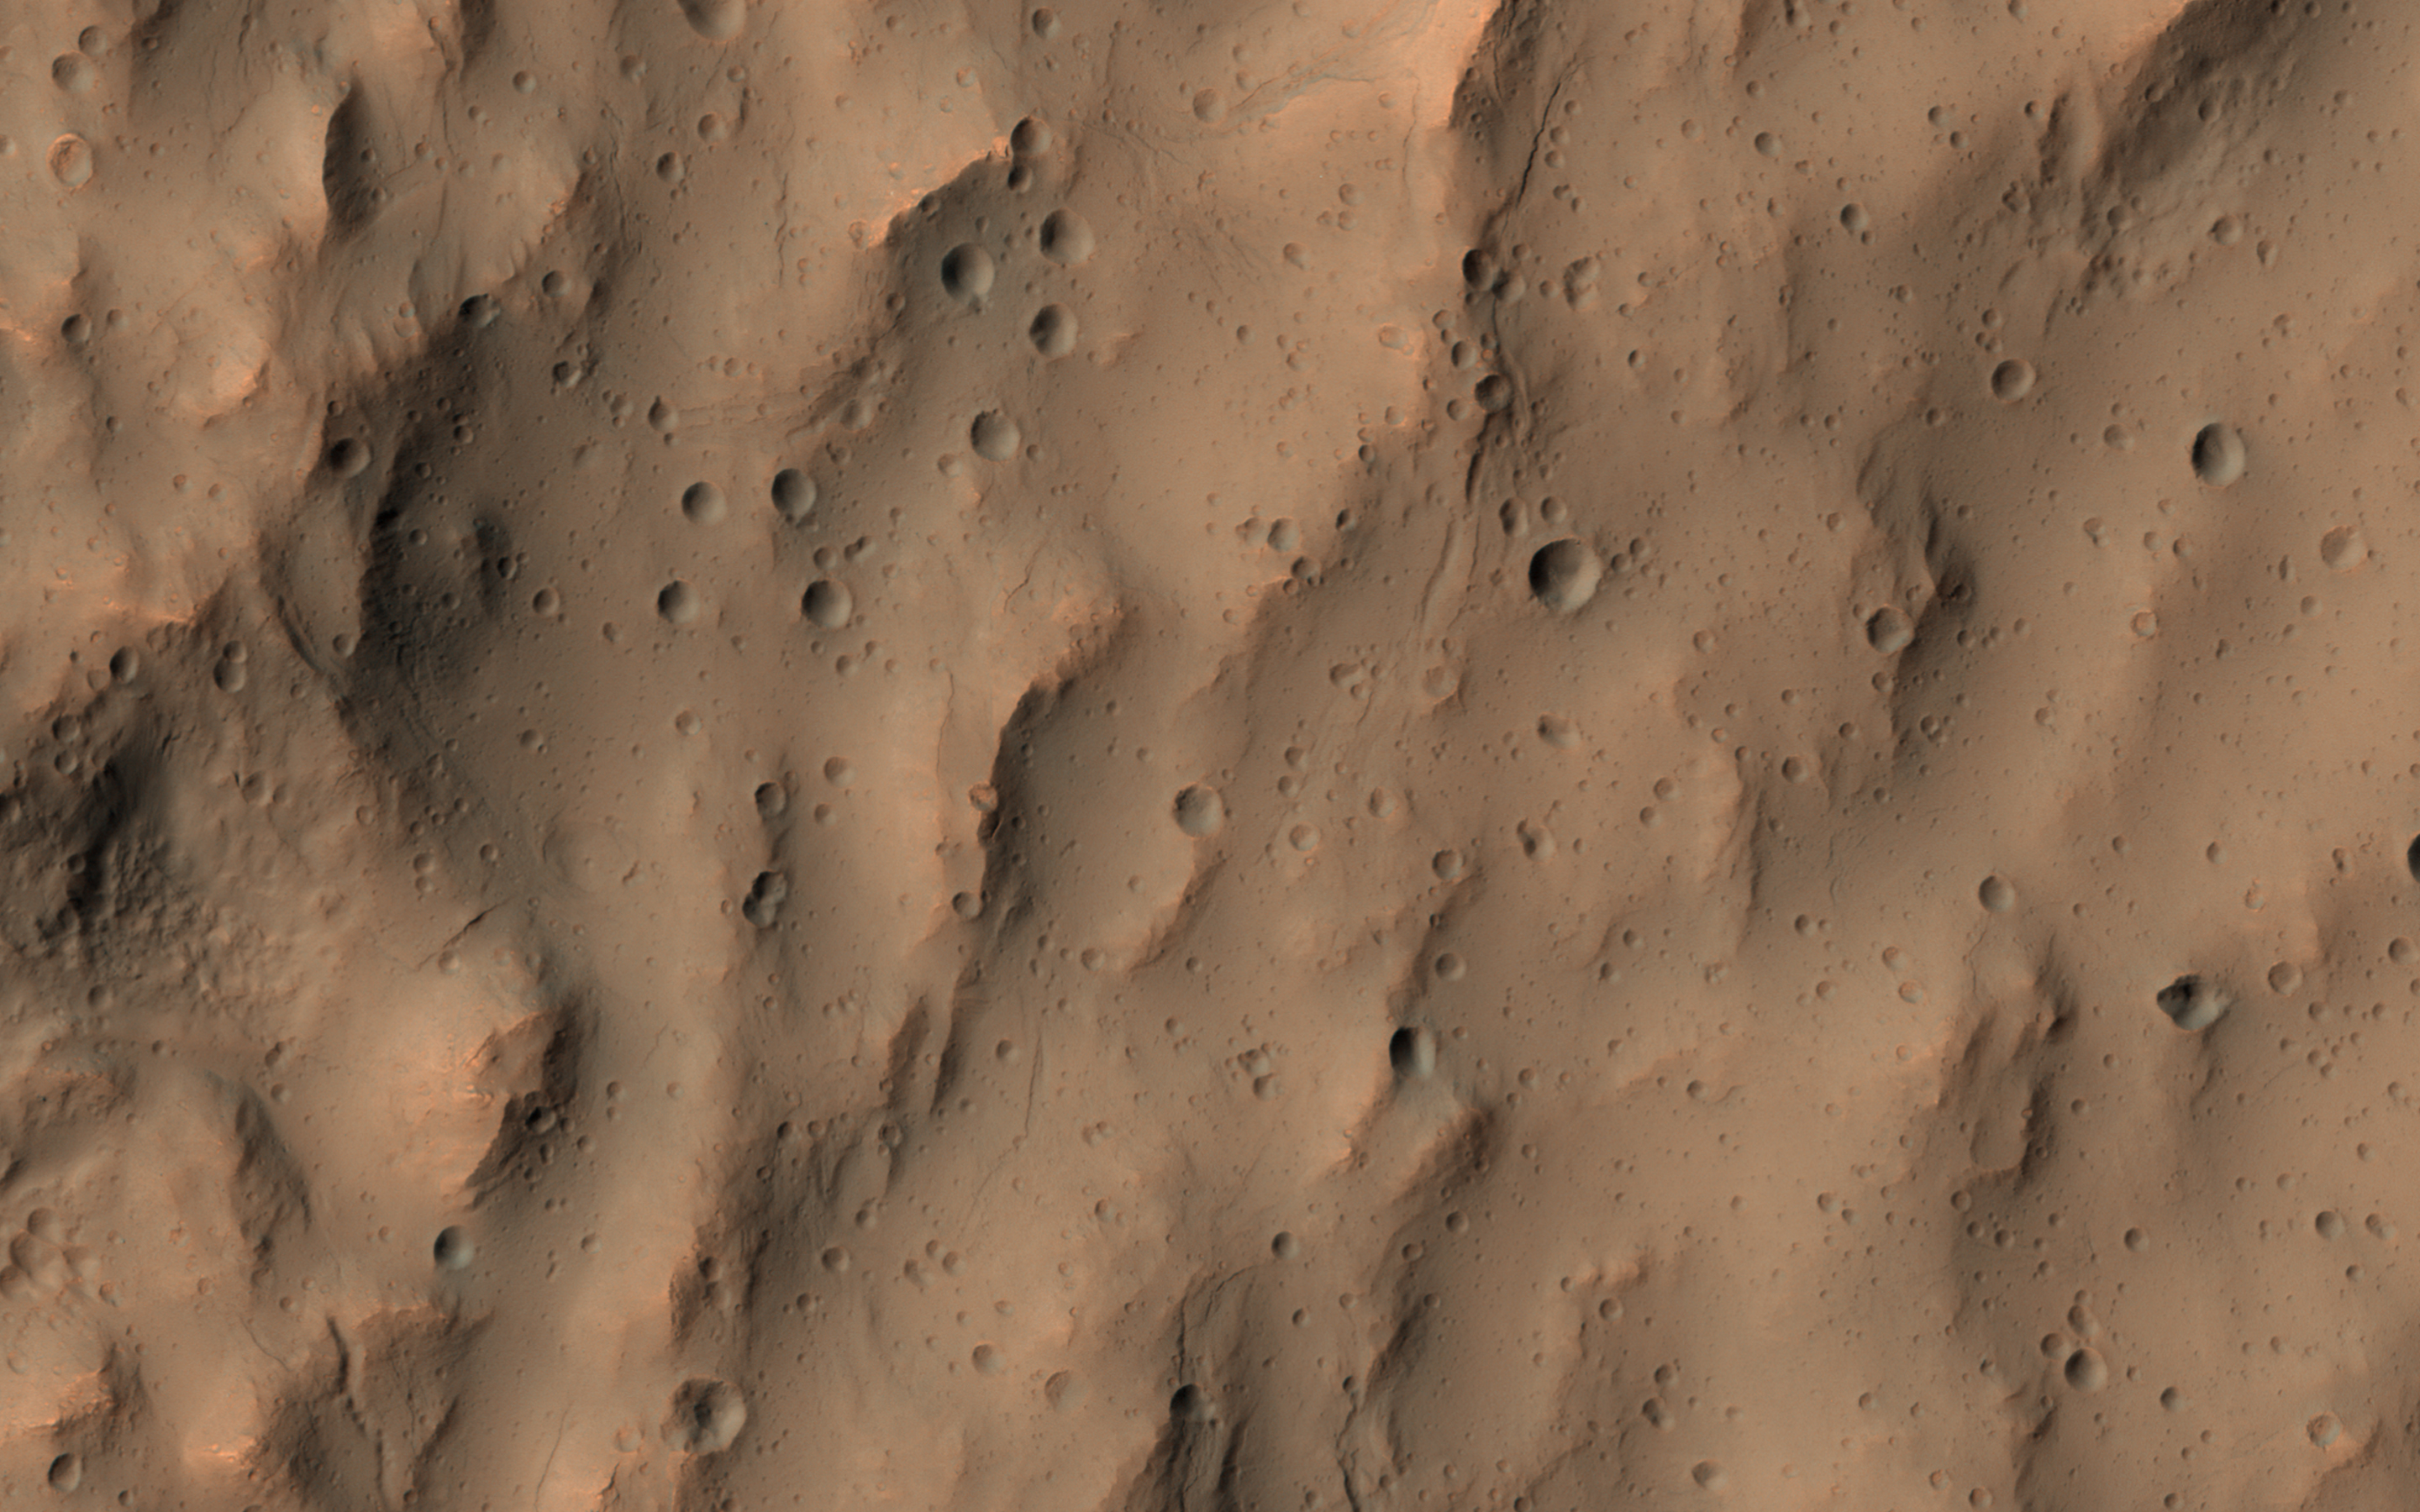

Secondary Craters

This image of a southern mid-latitude crater was intended to investigate the lineated material on the crater floor. At the higher resolution of HiRISE, the image reveals a landscape peppered by small impact craters.

These craters range from about 30 meters in diameter down to the resolution limit (about 2 meter diameter in this image acquired by averaging 2×2 picture elements). Such dense clusters of small craters are frequently formed by secondary craters, caused by the impact of material that was excavated and ejected from the surface of Mars during the creation of a larger nearby crater by the impact of a comet or an asteroid.

Secondary impact craters are both interesting and vexing. They are interesting because they show the trajectories of the material that was ejected from the primary impact with the greatest speeds, typically material from near the surface of the blast zone. Secondary craters are often found along the traces of crater rays, linear features that extend radially from fresh impact craters and can reach many crater diameters in length. Secondary craters can be useful when crater rays are visible and the small craters can be associated with a particular primary impact crater. They can be used to constrain the age of the surface where they fell, since the surface must be older than the impact event. The age of the crater can be approximately estimated from the probability of an impact that produced a crater of such a size within a given area of Mars over a given time period.

But these secondary craters can also be perplexing when no crater rays are preserved and a source crater is not easily identifiable, as is the case here. The impact that formed these secondary craters took place long enough ago that their association with a particular crater has been erased. They do not appear along the trace of a crater ray that is still apparent in visible or thermal infrared observations. These secondary craters complicate the task of estimating the age of the lineated material on the crater floor.

It is necessary to distinguish secondary craters from the primary impacts that we rely upon to estimate the ages of Martian surfaces. The large number of small craters clustered together here is typical of crater rays elsewhere on Mars and suggests that these are indeed, secondary impact craters.

The University of Arizona, Tucson, operates HiRISE, which was built by Ball Aerospace & Technologies Corp., Boulder, Colo. NASA’s Jet Propulsion Laboratory, a division of Caltech in Pasadena, California, manages the Mars Reconnaissance Orbiter Project for NASA’s Science Mission Directorate, Washington.

Credit: NASA/JPL-Caltech/Univ. of Arizona